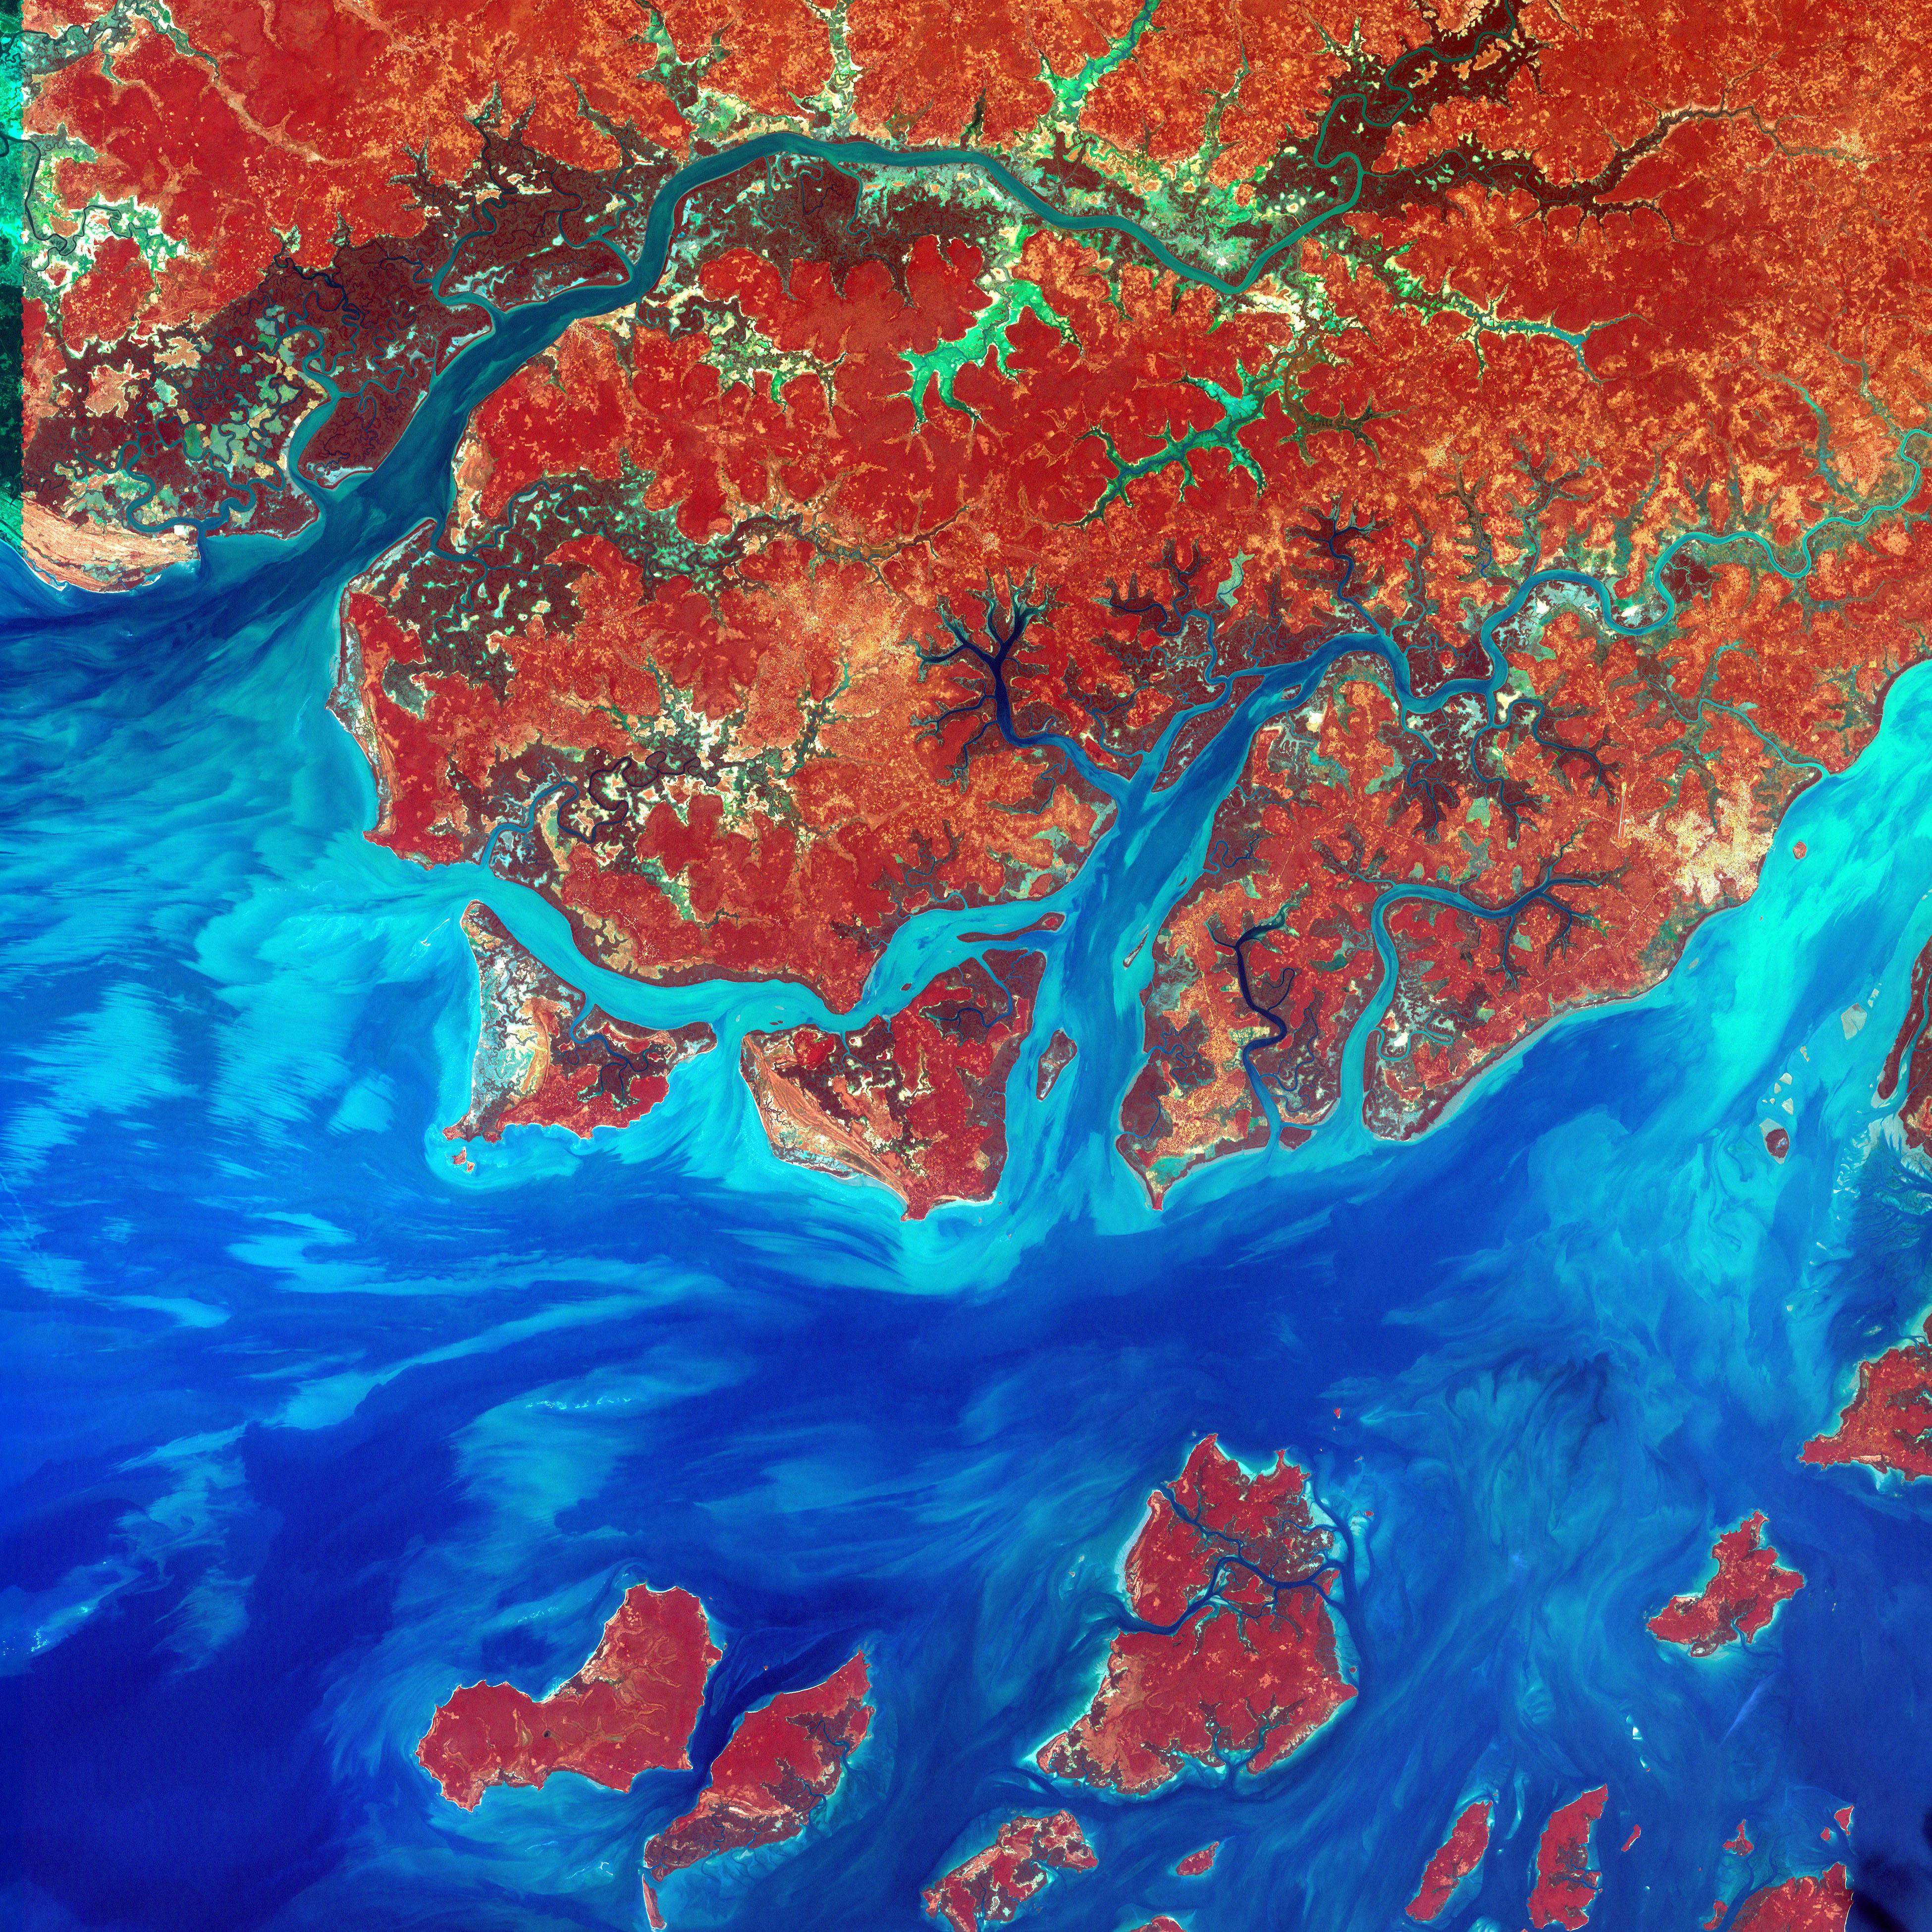

Guinea-Bissau

This Landsat 7 image of Guinea-Bissau, a small country in West Africa, shows the complex patterns of the country's shallow coastal waters, where silt carried by the Geba and other rivers washes out into the Atlantic Ocean. This is a false-color composite image made using infrared, red and blue wavelengths to bring out details in the silt was taken using Landsat 7's Enhanced Thematic Mapper plus (ETM+) sensor on Jan. 12, 2000.

Credit: NASA/USGS EROS Data Center